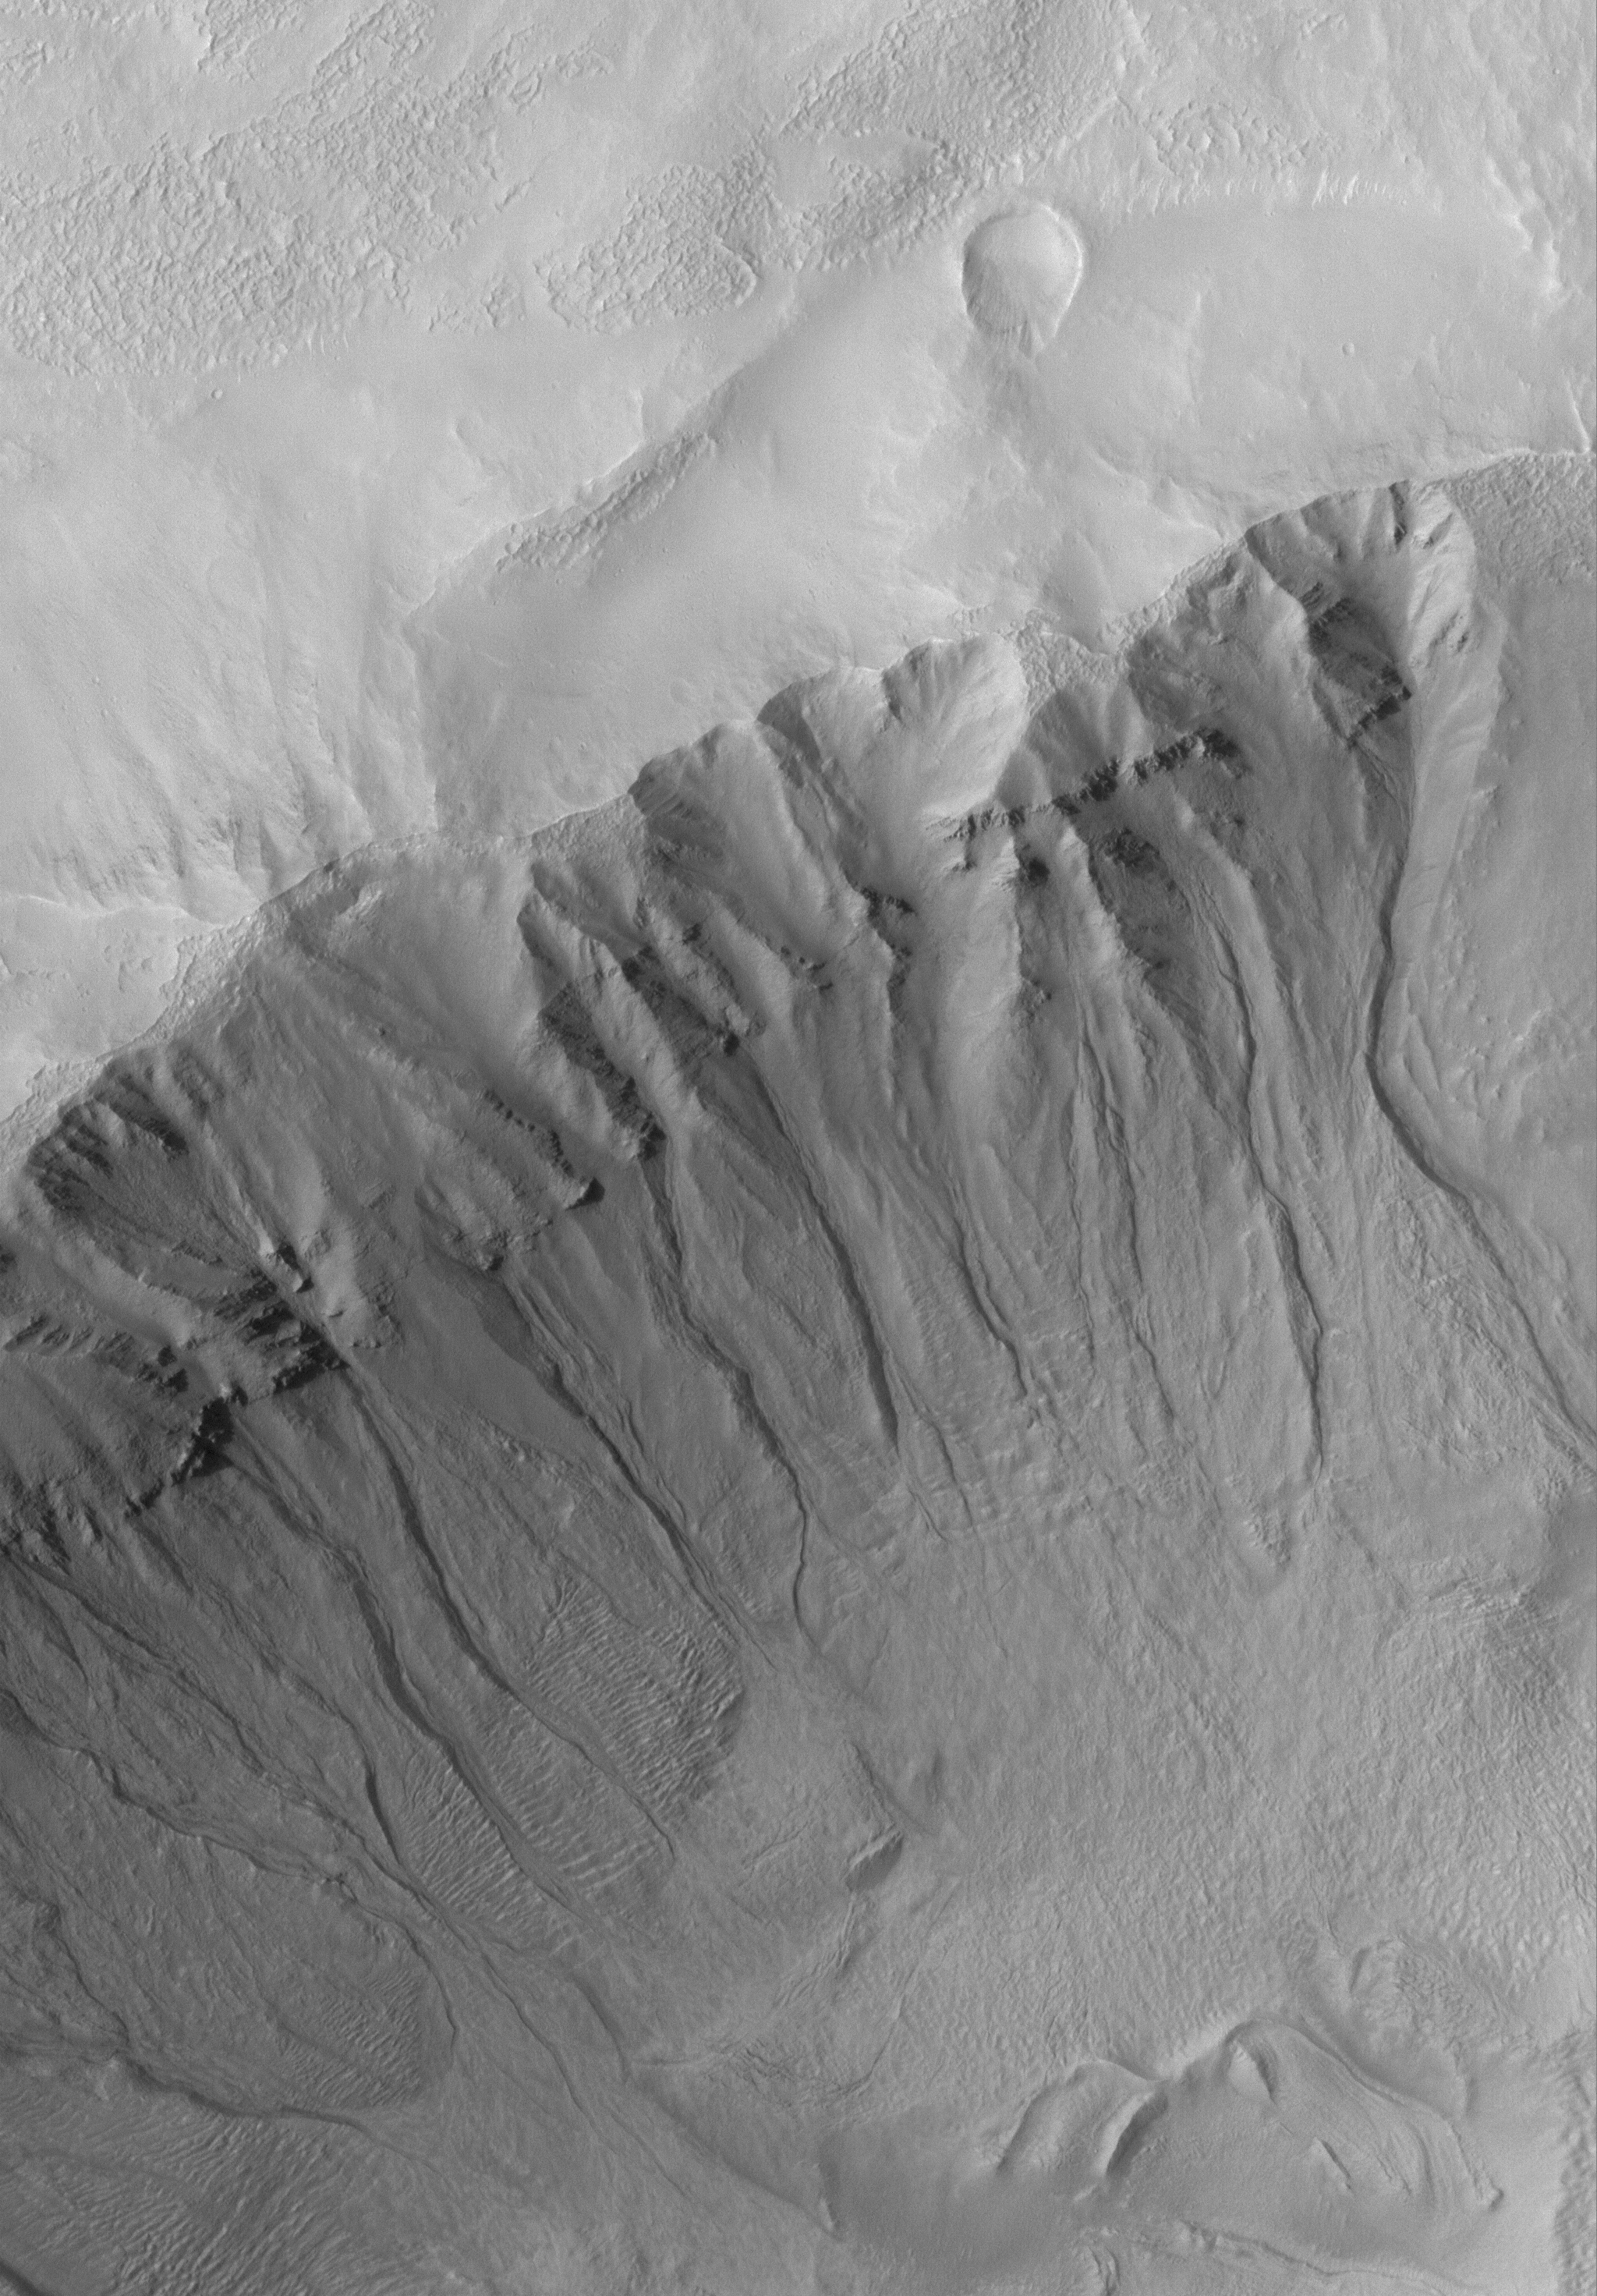

Martian Gullies

13 August 2005
This Mars Global Surveyor (MGS) Mars Orbiter Camera (MOC) image shows gullies cut into layered rock and debris on the wall of a south middle-latitude crater. Gullies such as these are common at middle latitudes and may have required water to form.

Location near: 41.1°S, 204.8°W
Image width: width: ~3 km (~1.9 mi)
Illumination from: upper left
Season: Southern Spring

Credit: NASA/JPL/Malin Space Science Systems